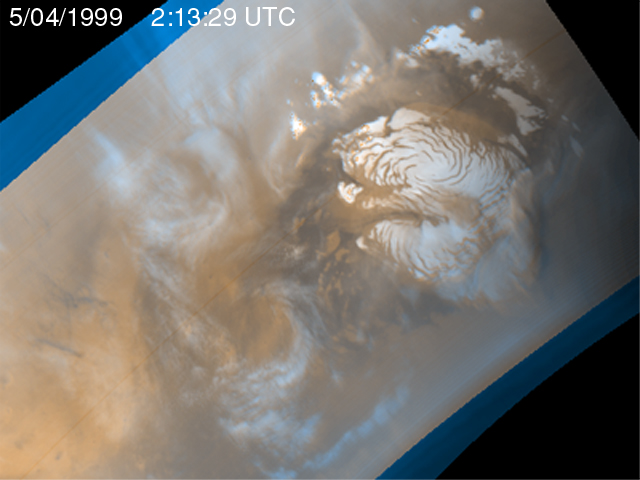

Martian Storm 05/04/99

It is mid-summer in the northern hemisphere of Mars–a time of enhanced heating that leads to the release of water vapor into the atmosphere. In the north polar region, temperature differences between bright areas of year-round ice and dark areas of sand and rock create strong winds that mix the atmosphere and create waves of clouds that swirl around the polar cap. Sometimes, as seen during the Viking mission, these winds form tight cyclones; other times, they weave an intricate pattern reflecting the turbulence of the circulation of the atmosphere.

This image is the fifth of five that are part of an animation that shows four days of observations of a representative portion of the northern hemisphere.

Malin Space Science Systems and the California Institute of Technology built the MOC using spare hardware from the Mars Observer mission. MSSS operates the camera from its facilities in San Diego, CA. The Jet Propulsion Laboratory’s Mars Surveyor Operations Project operates the Mars Global Surveyor spacecraft with its industrial partner, Lockheed Martin Astronautics, from facilities in Pasadena, CA and Denver, CO.

Credit: NASA/JPL/MSSS